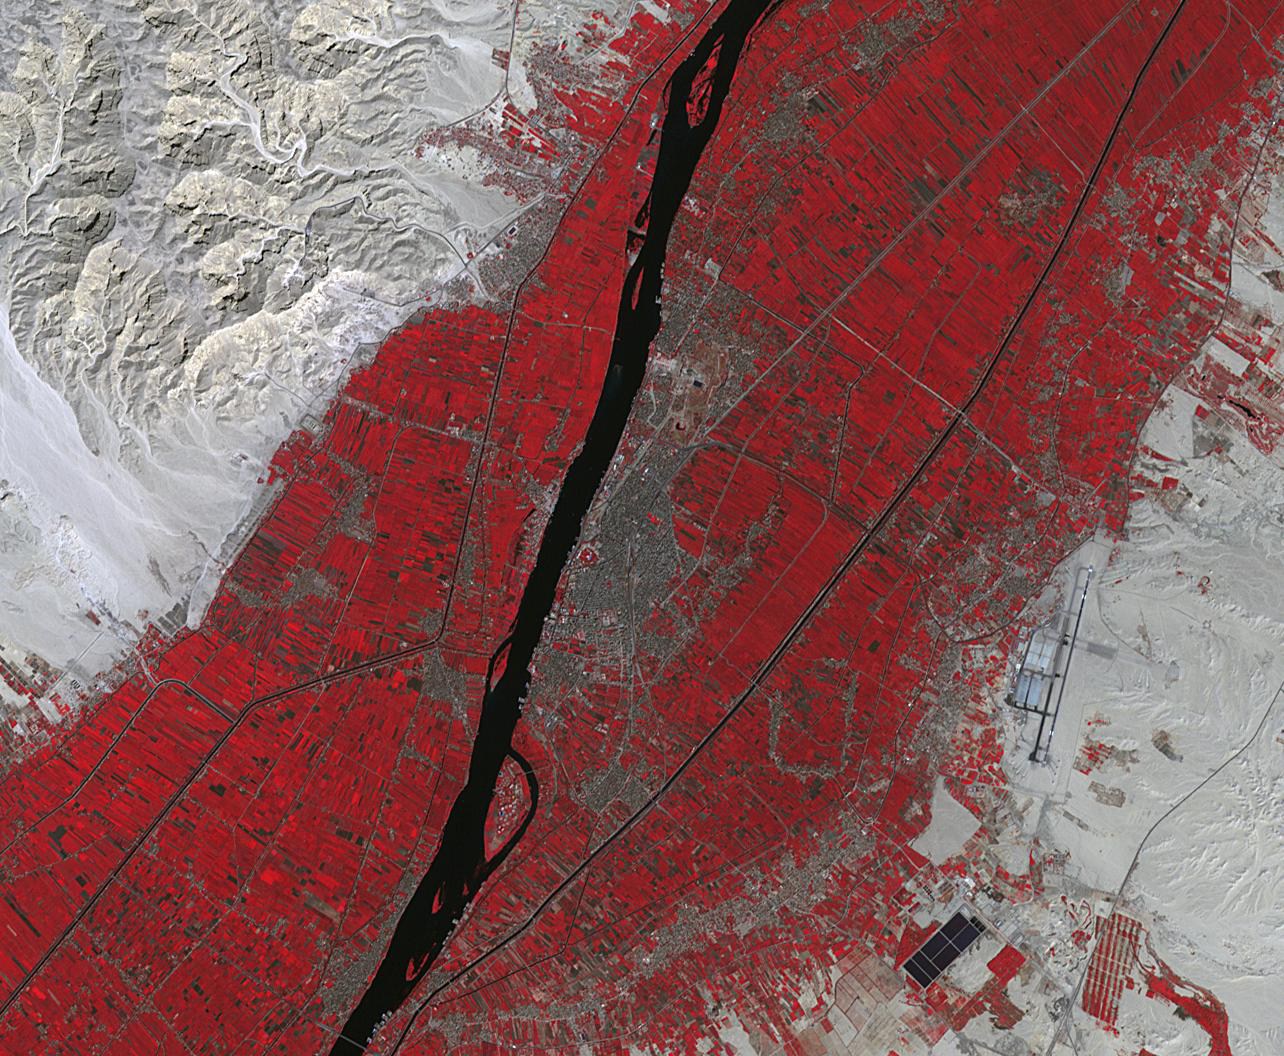

Luxor, Egypt

Luxor is a city in Upper Egypt, along the Nile. It is the site of the ancient Egyptian city of Waset, known to the Greeks as Thebes. Luxor is one of the world’s greatest open-air museums, with the ruins of the temple complexes of Karnak and Luxor. Immediately across the Nile is the Valley of the Kings, burial place of dozens of Egypt’s pharaohs, including King Tutankhamun. The image was acquired October 18, 2017, covers an area of 15.9 by 19.3 kilometers, and is located at 25.7 degrees north, 32.6 degrees east.

With its 14 spectral bands from the visible to the thermal infrared wavelength region and its high spatial resolution of about 50 to 300 feet (15 to 90 meters), ASTER images Earth to map and monitor the changing surface of our planet. ASTER is one of five Earth-observing instruments launched Dec. 18, 1999, on Terra. The instrument was built by Japan’s Ministry of Economy, Trade and Industry. A joint U.S./Japan science team is responsible for validation and calibration of the instrument and data products.

The broad spectral coverage and high spectral resolution of ASTER provides scientists in numerous disciplines with critical information for surface mapping and monitoring of dynamic conditions and temporal change. Example applications are monitoring glacial advances and retreats; monitoring potentially active volcanoes; identifying crop stress; determining cloud morphology and physical properties; wetlands evaluation; thermal pollution monitoring; coral reef degradation; surface temperature mapping of soils and geology; and measuring surface heat balance.

The U.S. science team is located at NASA’s Jet Propulsion Laboratory in Pasadena, Calif. The Terra mission is part of NASA’s Science Mission Directorate, Washington.

Credit: NASA/METI/AIST/Japan Space Systems, and U.S./Japan ASTER Science Team